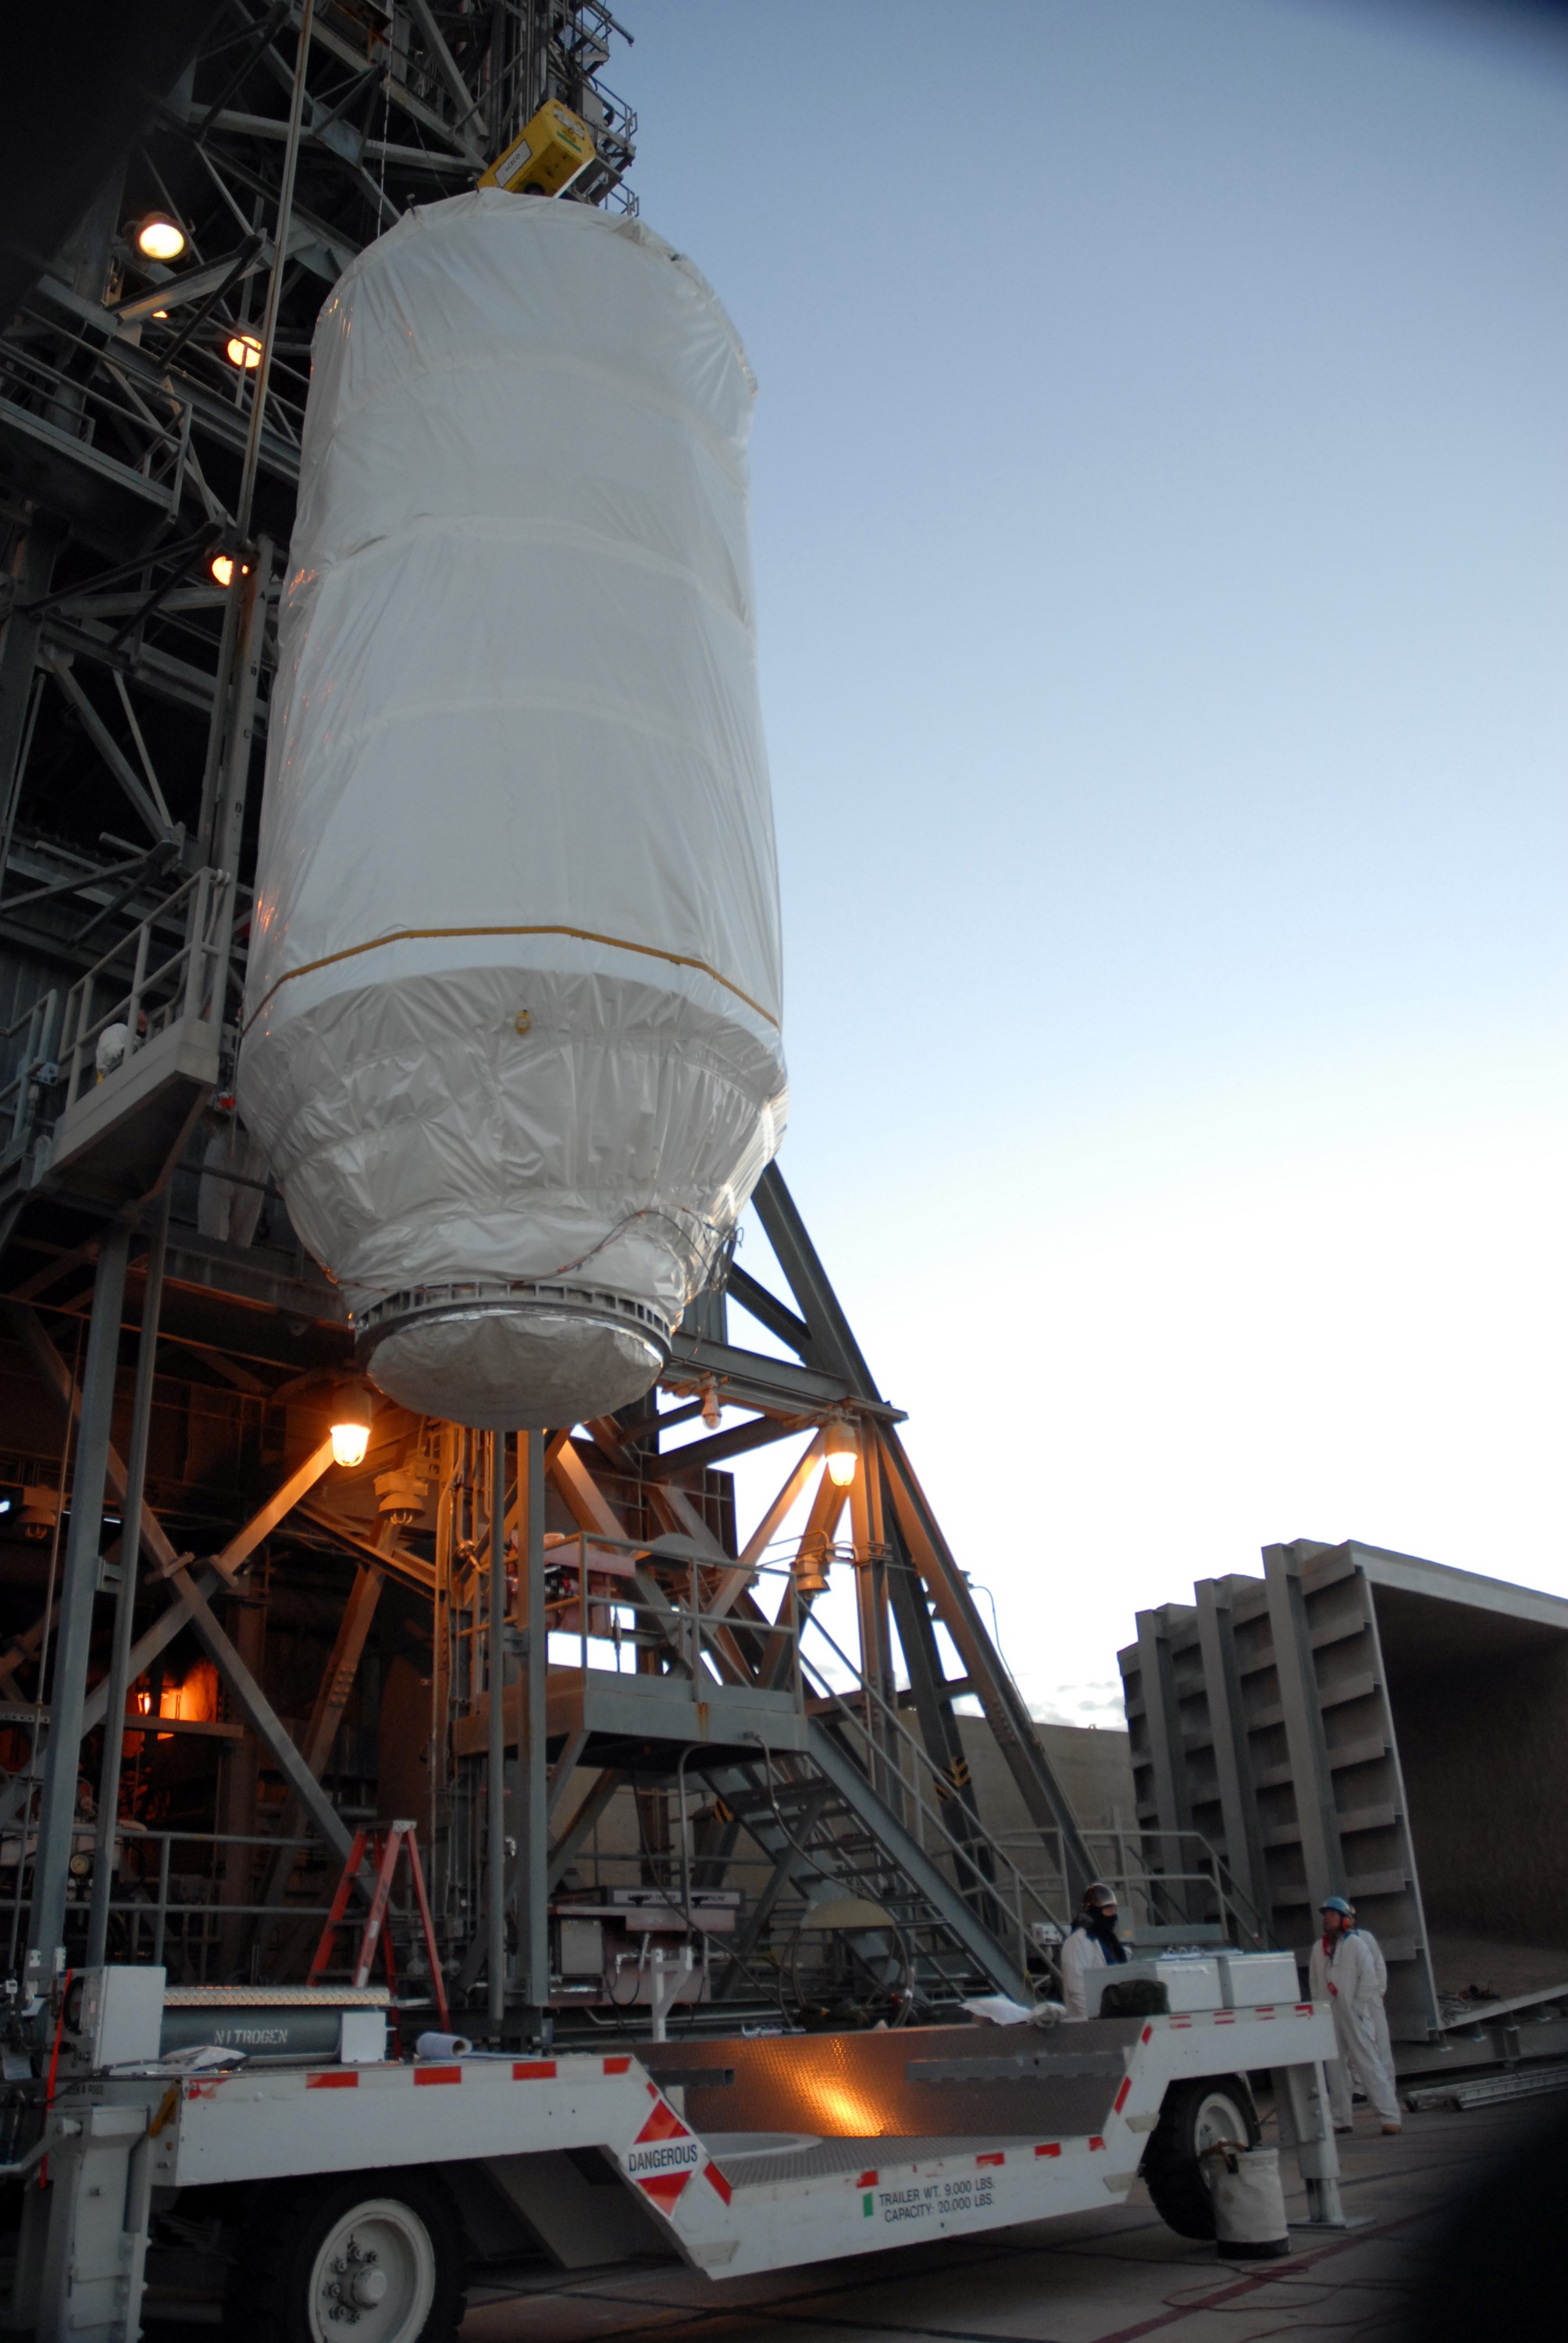

CAPE CANAVERAL, Fla. – Covered by a protective cover, NASA's Kepler spacecraft on Launch pad 17-B at Cape Canaveral Air Force Station in Florida is lifted alongside the mobile service tower. It will be moved into the tower for mating with the Delta II rocket for launch. The liftoff of Kepler is currently scheduled for 10:48 p.m. EST March 5. Kepler is designed to survey more than 100,000 stars in our galaxy to determine the number of sun-like stars that have Earth-size and larger planets, including those that lie in a star's "habitable zone," a region where liquid water, and perhaps life, could exist. If these Earth-size worlds do exist around stars like our sun, Kepler is expected to be the first to find them and the first to measure how common they are.

Credit: NASA/Jack Pfaller